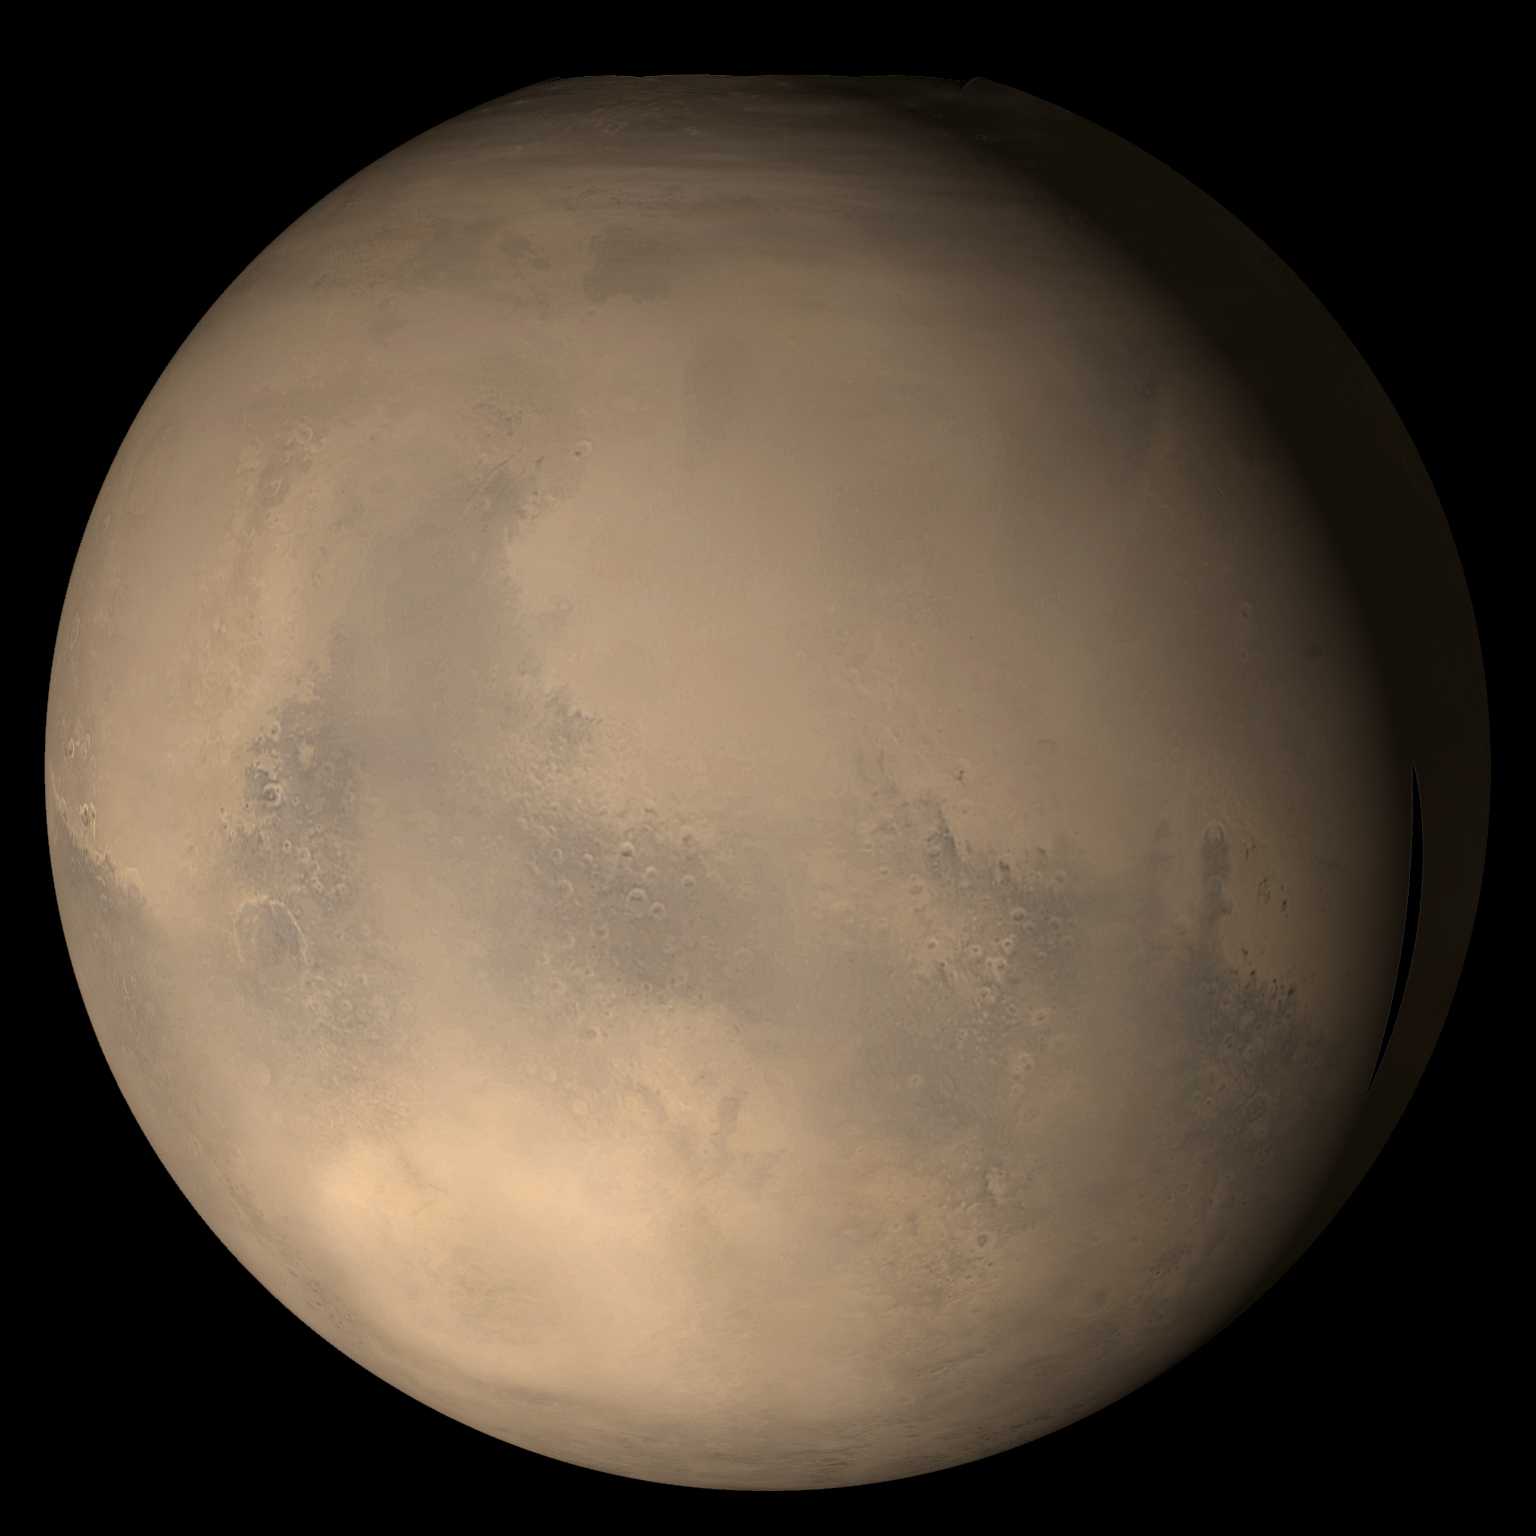

Mars on 25 December 2003

8 January 2004
This is how Mars appeared to the Mars Global Surveyor (MGS) Mars Orbiter Camera (MOC) wide angle system on 25 December 2003, the day that Beagle 2 and Mars Express reached the red planet. The large, dark region just left of center is Syrtis Major, a persistent low albedo terrain known to astronomers for nearly four centuries before the first spacecraft went to Mars. Immediately to the right (east) of Syrtis Major is the somewhat circular plain, Isidis Planitia. Beagle 2 arrived in Isidis Planitia only about 18 minutes before Mars Global Surveyor flew over the region and acquired a portion of this global view. Relative to other global images of Mars acquired by MGS over the past several martian years, the surface features were not as sharp and distinct on 25 December 2003 because of considerable haze kicked up by large dust storms in the western and southern hemispheres during th previous two weeks. The picture is a composite of several MGS MOC red and blue daily global images that have been map-projected and digitally wrapped to a sphere. Although the effect here is minor, inspection of this mosaic shows zones that appear smudged or blurry. The high dust opacity on 25 December impacted MOC’s oblique viewing geometry toward the edges of each orbit’s daily global mapping image, thus emphasizing the “blurry” zones between images acquired on successive orbits.

Credit: NASA/JPL/Malin Space Science Systems